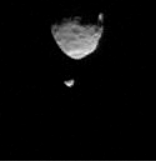

Two Moons Passing in the Martian Night

This movie clip shows the larger of Mars’ two moons, Phobos, passing in front of the smaller Martian moon, Deimos, as observed by NASA’s Mars rover Curiosity. The series of 41 images is shown at increased speed. The actual elapsed time is 55 seconds.

The images were taken by the telephoto-lens camera of the Mast Camera pair (right Mastcam) on Curiosity on Aug. 1, 2013, during the 351st Martian day, or sol, of Curiosity’s work on Mars. These observations of Phobos and Deimos help researchers make knowledge of the moons’ orbits even more precise.

On Phobos, Stickney Crater is visible on the bottom. It is on the leading hemisphere of Phobos. Hall Crater, in the south, is the prominent feature on the right hand side.

Malin Space Science Systems, San Diego, built and operates Mastcam. NASA’s Jet Propulsion Laboratory manages the Mars Science Laboratory mission and the mission’s Curiosity rover for NASA’s Science Mission Directorate in Washington. The rover was designed, developed and assembled at JPL, a division of the California Institute of Technology in Pasadena.

Credit: NASA/JPL-Caltech/Malin Space Science Systems/Texas A&M Univ.